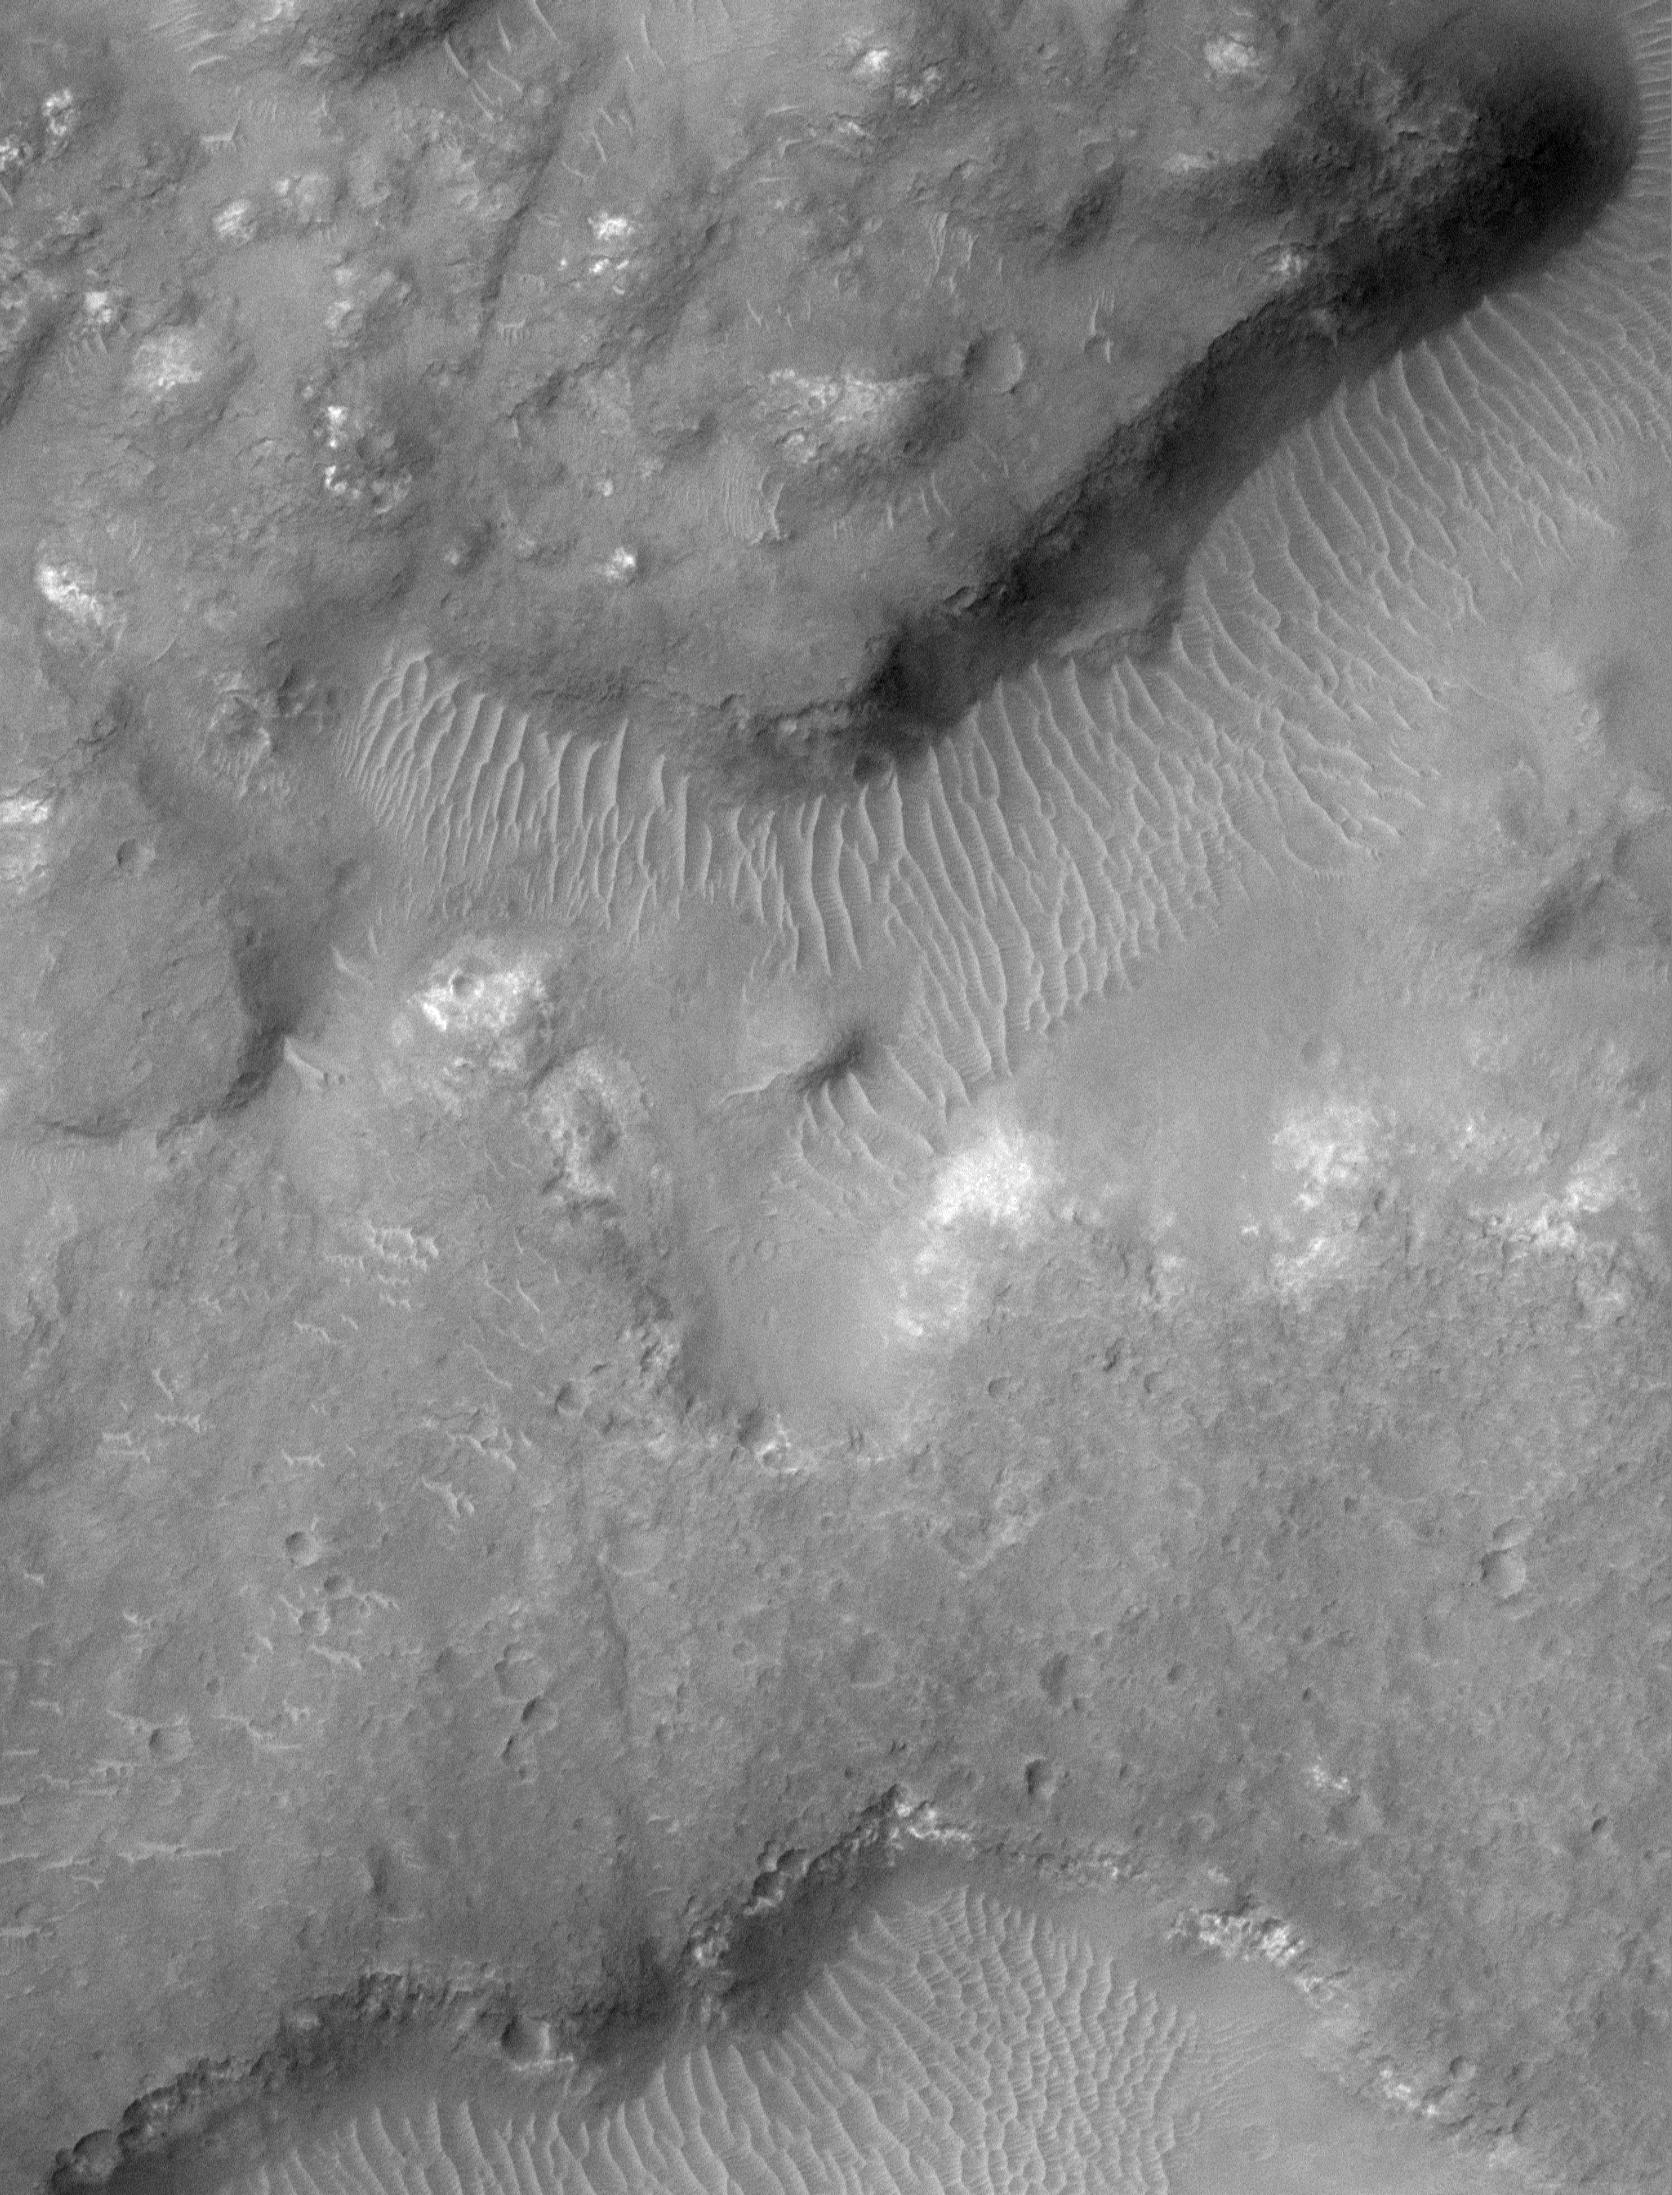

The Terrain of Margaritifer Chaos

The jumbled and broken terrain in the picture on the left is known as chaotic terrain. Chaotic terrain was first observed in Mariner 6 and 7 images of Mars more than 30 years ago, and is thought to result from collapse after material — perhaps water or ice — was removed from the subsurface by events such as the formation of giant flood channels. The region shown here is named “Margaritifer Chaos.” The left picture is a Mars Global Surveyor (MGS) Mars Orbiter Camera (MOC) red wide angle camera context frame that covers an area 115 km (71 miles) across. The small white box is centered at 10.3°S, 21.4°W and indicates the location of the high-resolution view on the right. The high resolution view (right) covers a small portion of the Margaritifer Chaos at 1.8 meters (6 feet) per pixel. The area shown is 3 km (1.9 miles) across. Uplands are lumpy with small bright outcrops of bedrock. Lowlands or valleys in the chaotic terrain have floors covered by light-toned windblown drifts. This image is typical of the very highest-resolution views of the equatorial latitudes of Mars. Both pictures are illuminated from the left/upper left, north is toward the top.

Credit: NASA/JPL/MSSS